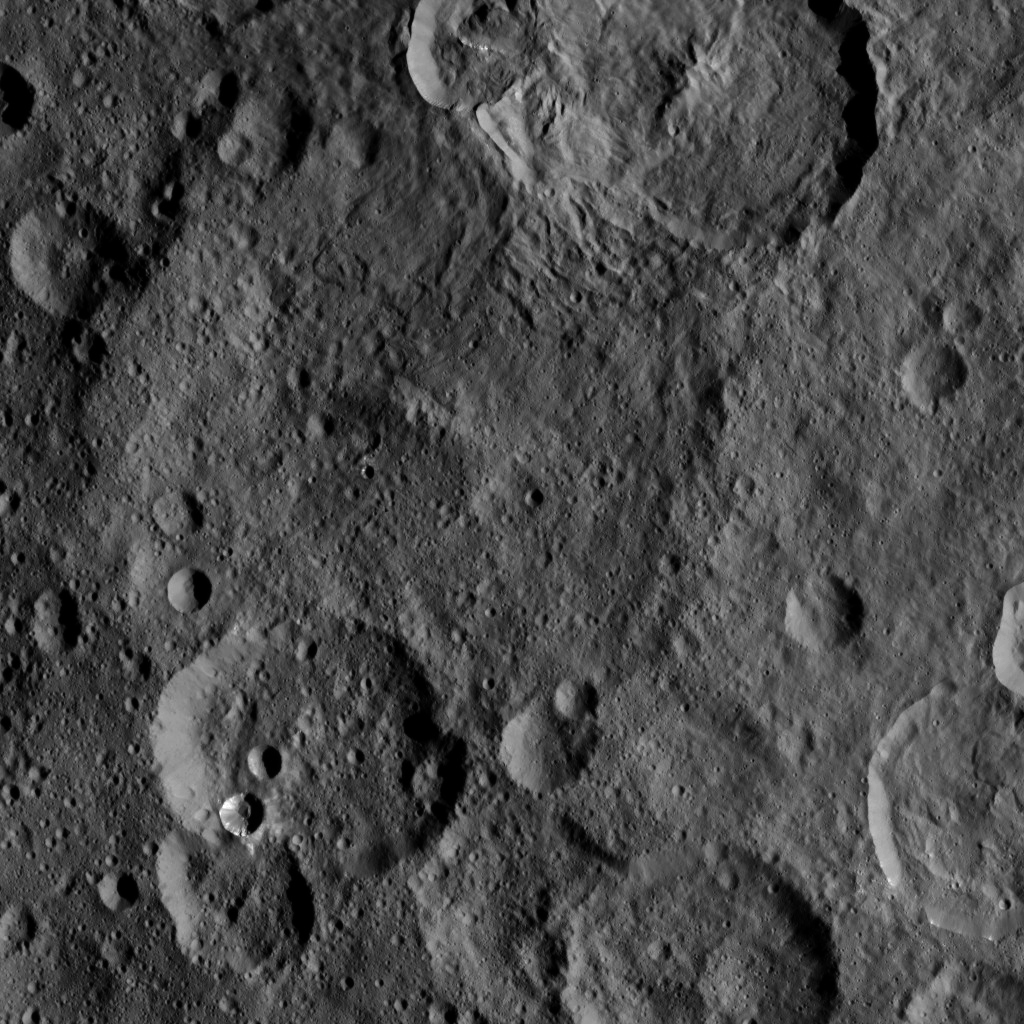

Dawn HAMO Image 18

This image, taken by NASA’s Dawn spacecraft, shows the surface of dwarf planet Ceres from an altitude of 915 miles (1,470 kilometers). The image, with a resolution of 450 feet (140 meters) per pixel, was taken on August 26, 2015.

Dawn’s mission is managed by JPL for NASA’s Science Mission Directorate in Washington. Dawn is a project of the directorate’s Discovery Program, managed by NASA’s Marshall Space Flight Center in Huntsville, Alabama. UCLA is responsible for overall Dawn mission science. Orbital ATK, Inc., in Dulles, Virginia, designed and built the spacecraft. The German Aerospace Center, the Max Planck Institute for Solar System Research, the Italian Space Agency and the Italian National Astrophysical Institute are international partners on the mission team.

Credit: NASA/JPL-Caltech/UCLA/MPS/DLR/IDA